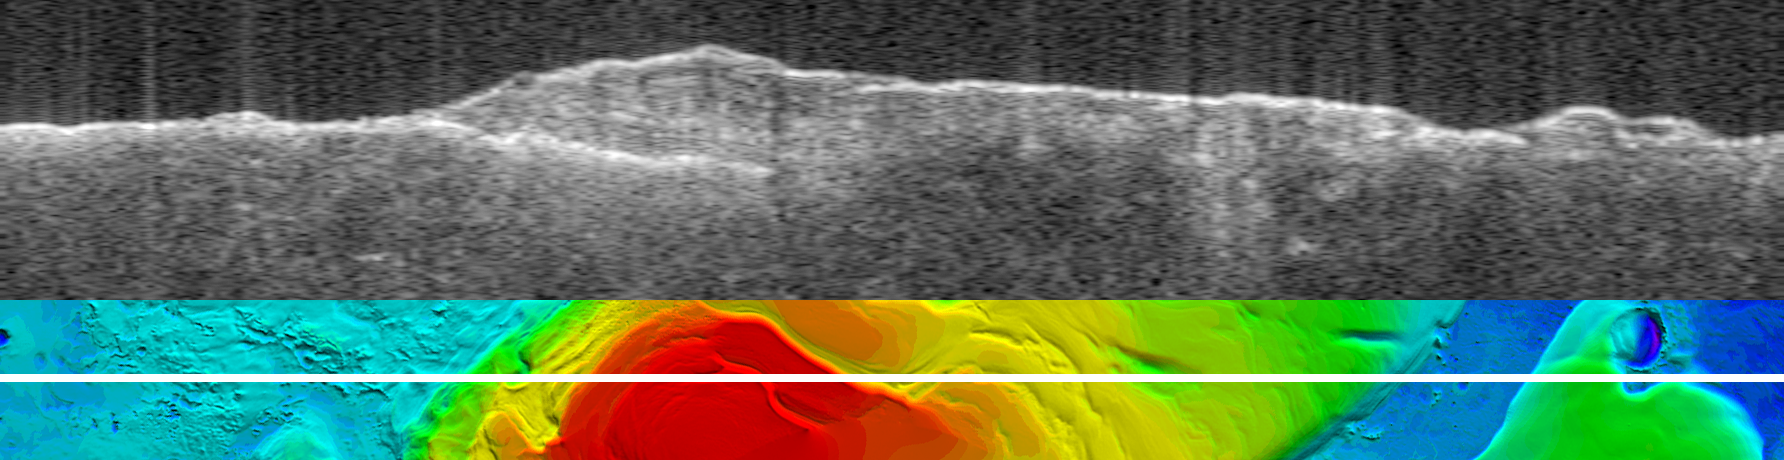

Bright Lower Echo in Radargram of South Polar Layered Deposits

Annotated Version

The upper image is a radargram from the Mars Advanced Radar for Subsurface and Ionospheric Sounding (MARSIS), showing data from the subsurface of Mars in the ice-rich layered deposits that surround the south pole. The lower image shows the position of the ground track (white line) on a topographic map of the area based on Mars Orbiter Laser Altimeter data. The images are 1,250 kilometers (775 miles) wide.

The MARSIS echo trace splits into two traces on the left side of the image, at the point where the ground track crosses from the surrounding plains onto the elevated layered deposits. The upper trace is the echo from the surface of the deposits, while the lower trace is interpreted to be the boundary between the lower surface of the deposits and the underlying material. The strength of the lower echo suggests that the intervening material is nearly pure water ice. Near the image center, the bright lower echo abruptly disappears for unknown reasons. The time delay between the two echoes reaches a maximum of 42 microseconds left of center, corresponding to a thickness of 3.5 kilometers (2.2 miles) of ice. The total elevation difference shown in the topographic map is about 4 kilometers (2.5 miles) between the lowest surface (purple) and the highest (red).

MARSIS is an instrument on the European Space Agency’s Mars Express orbiter. NASA and the Italian Space Agency jointly funded the instrument. The Mars Orbiter Laser Altimeter flew on NASA’s Mars Global Surveyor orbiter.

Credit: NASA/JPL/ASI/ESA/Univ. of Rome/MOLA Science Team